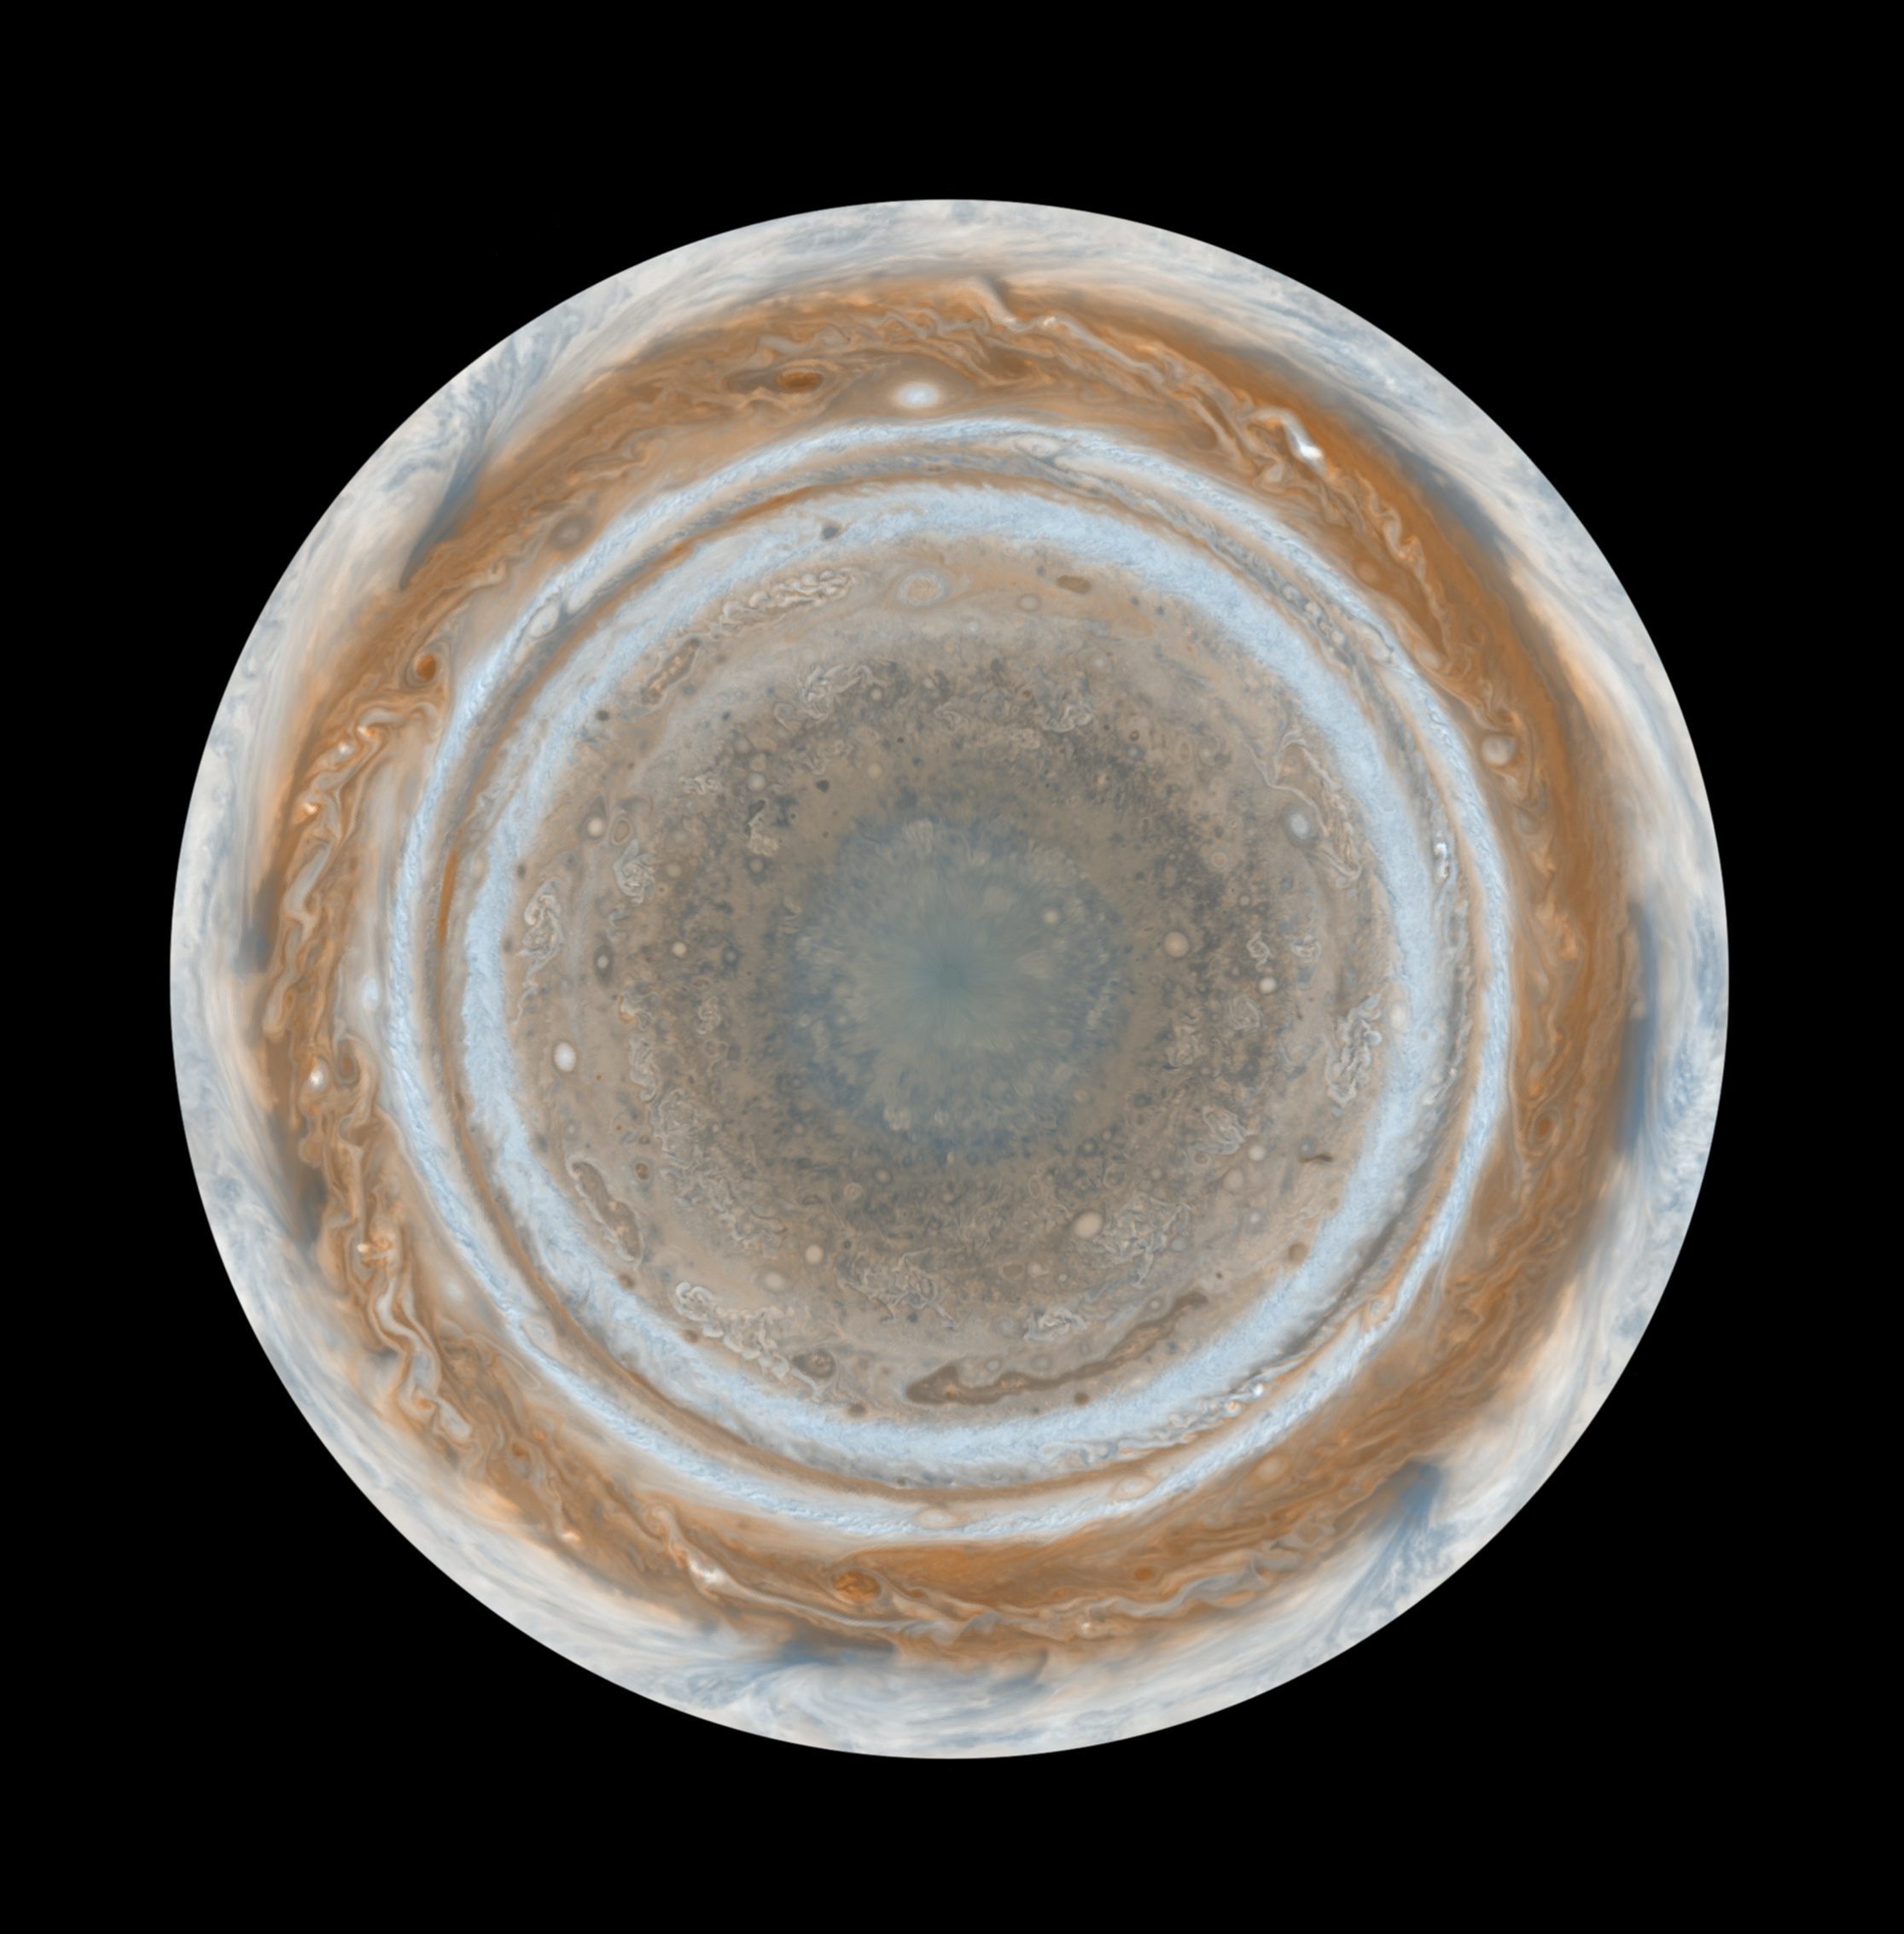

Cassini’s Best Maps of Jupiter (North Polar Map)

This map is part of a group release of cylindrical and polar stereographic projections of Jupiter. For the other maps see PIA07782 and PIA07784.

These color maps of Jupiter were constructed from images taken by the narrow-angle camera onboard NASA’s Cassini spacecraft on Dec. 11 and 12, 2000, as the spacecraft neared Jupiter during its flyby of the giant planet. Cassini was on its way to Saturn. They are the most detailed global color maps of Jupiter ever produced. The smallest visible features are about 120 kilometers (75 miles) across.

The maps are composed of 36 images: a pair of images covering Jupiter’s northern and southern hemispheres was acquired in two colors every hour for nine hours as Jupiter rotated beneath the spacecraft. Although the raw images are in just two colors, 750 nanometers (near-infrared) and 451 nanometers (blue), the map’s colors are close to those the human eye would see when gazing at Jupiter.

The maps show a variety of colorful cloud features, including parallel reddish-brown and white bands, the Great Red Spot, multi-lobed chaotic regions, white ovals and many small vortices. Many clouds appear in streaks and waves due to continual stretching and folding by Jupiter’s winds and turbulence. The bluish-gray features along the north edge of the central bright band are equatorial “hot spots,” meteorological systems such as the one entered by NASA’s Galileo probe. Small bright spots within the orange band north of the equator are lightning-bearing thunderstorms. The polar regions are less clearly visible because Cassini viewed them at an angle and through thicker atmospheric haze (such as the whitish material in the south polar map — see PIA07784.

Pixels in the rectangular map cover equal increments of planetocentric latitude (which is measured relative to the center of the planet) and longitude, and extend to 180 degrees of latitude and 360 degrees of longitude.

The Cassini-Huygens mission is a cooperative project of NASA, the European Space Agency and the Italian Space Agency. The Jet Propulsion Laboratory, a division of the California Institute of Technology in Pasadena, manages the mission for NASA’s Science Mission Directorate, Washington, D.C. The Cassini orbiter and its two onboard cameras were designed, developed and assembled at JPL. The imaging operations center is based at the Space Science Institute in Boulder, Colo.

Credit: NASA/JPL/Space Science Institute